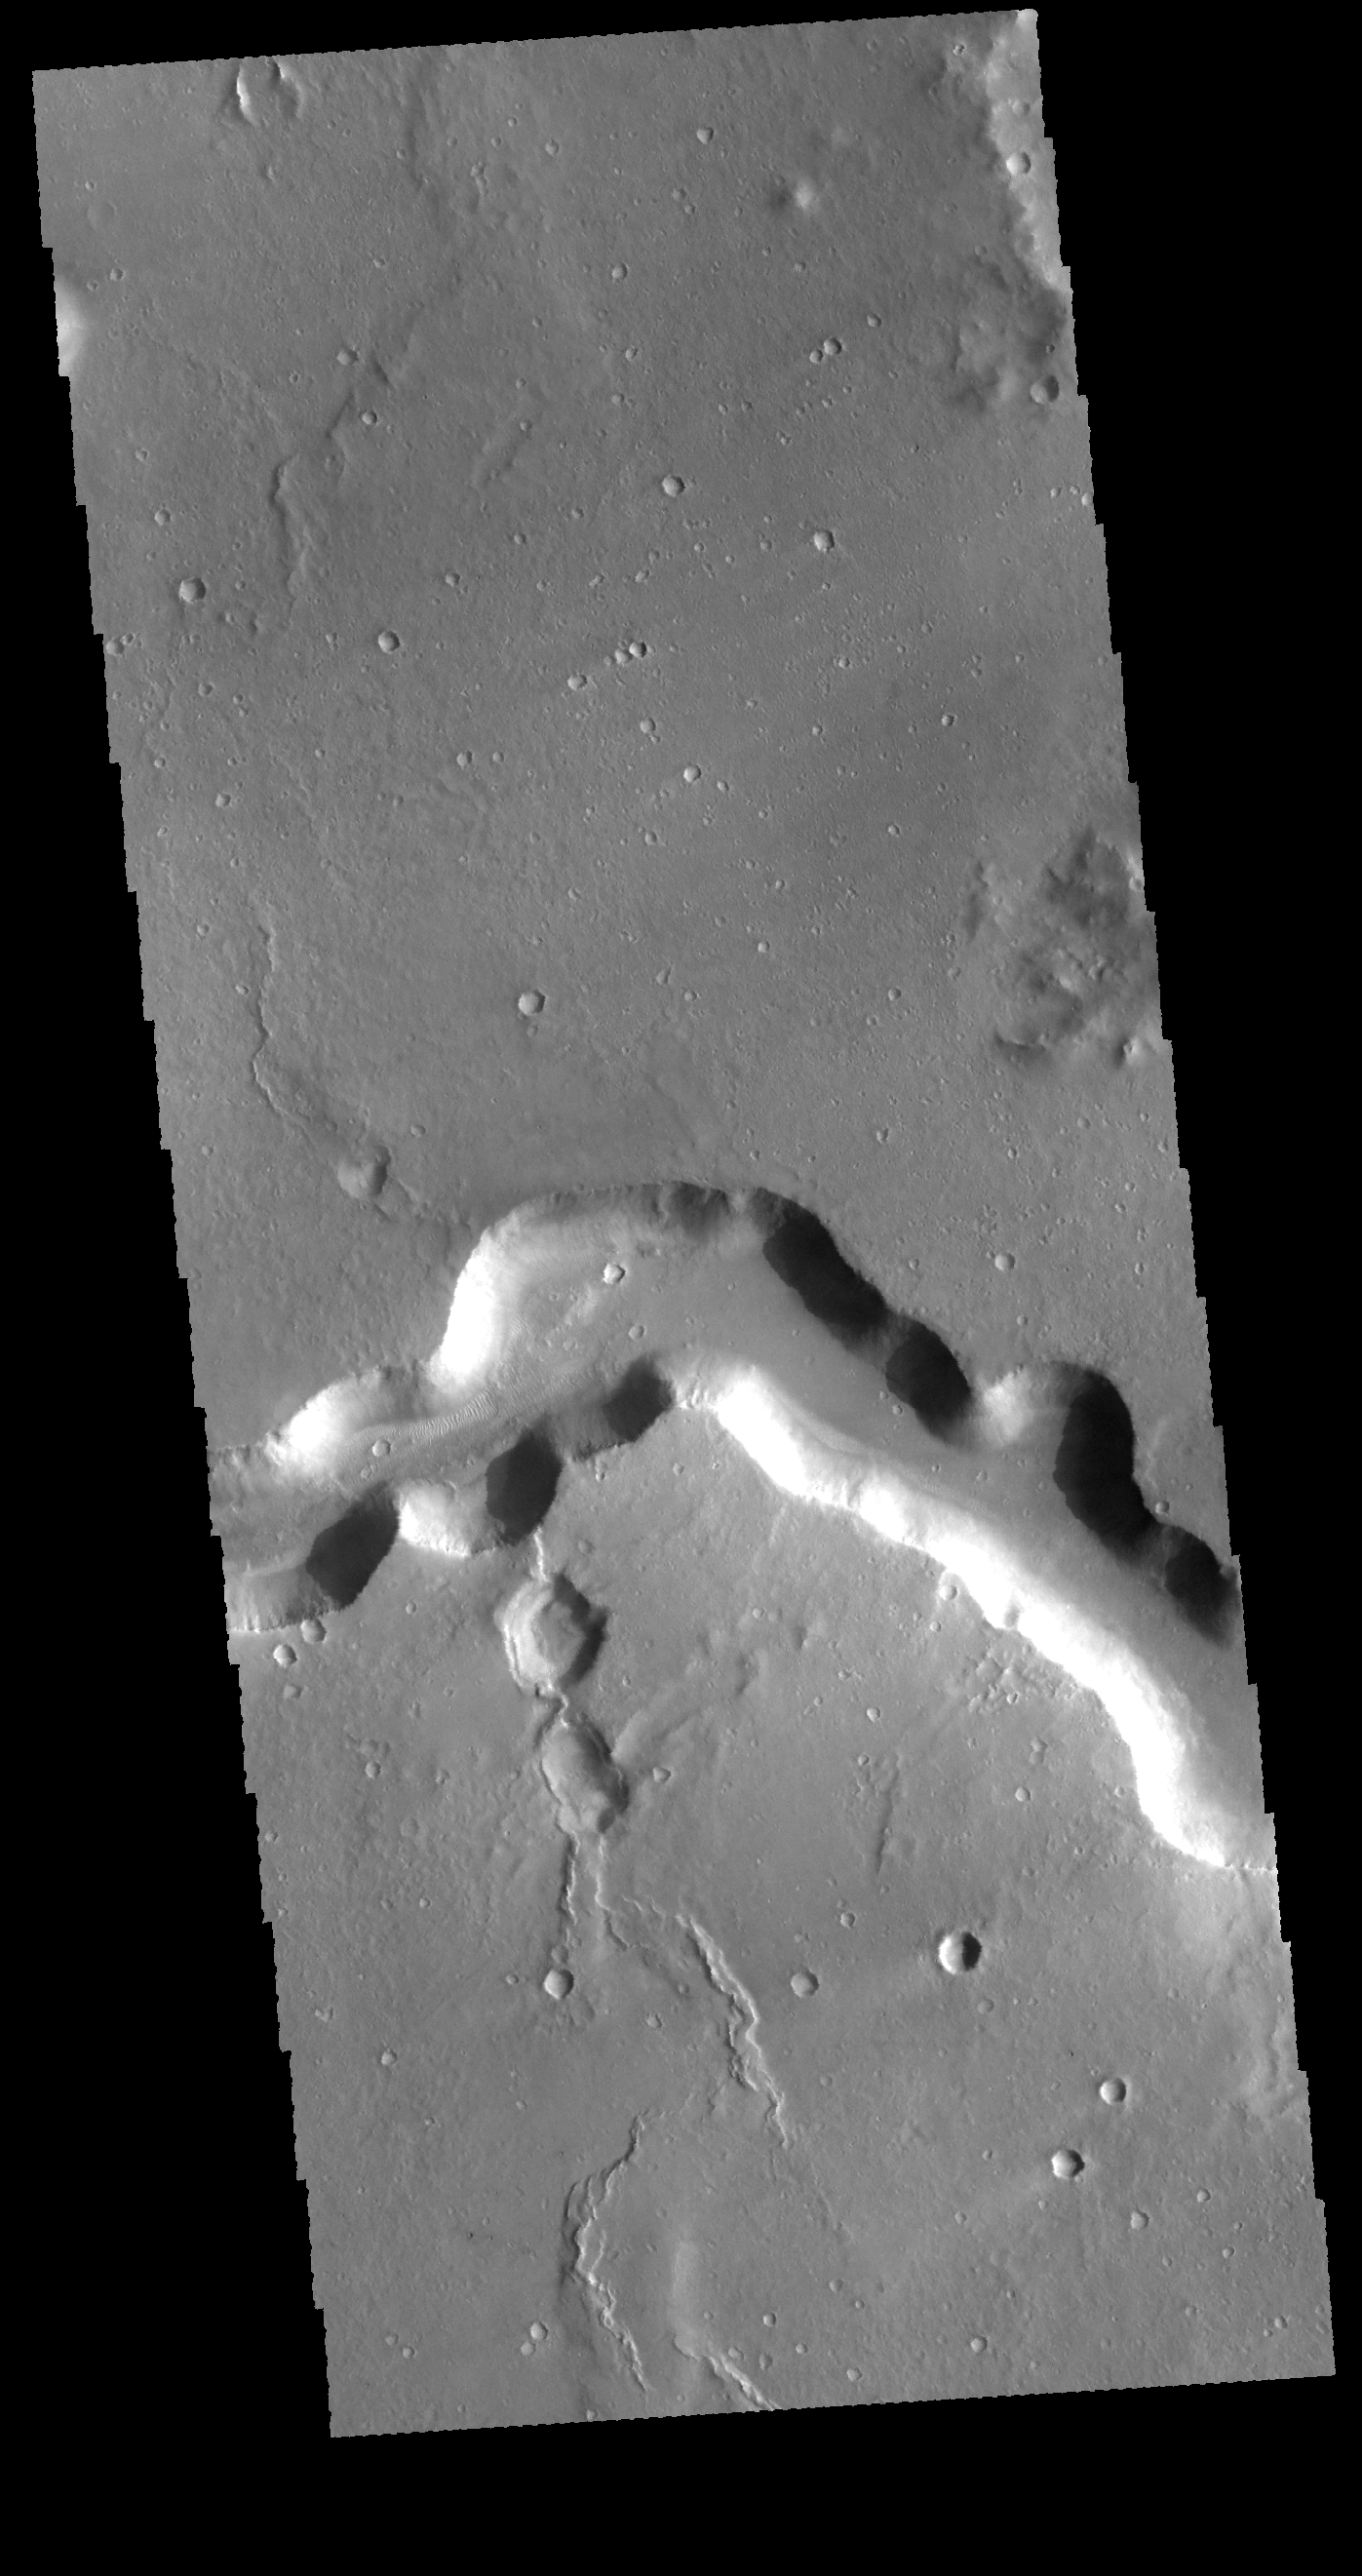

Bahram Vallis

Today’s VIS image shows a portion of Bahram Vallis. Bahram Vallis is located at the north eastern margin of Lunae Planum.

Credit: NASA/JPL-Caltech/ASU